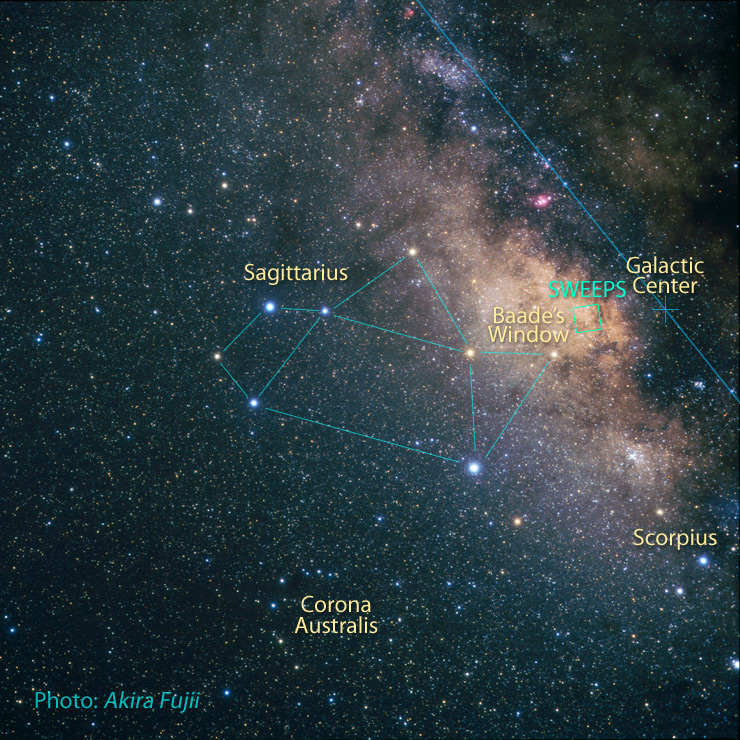

Sagittarius Area with Location of SWEEPS

Credit: NASA, ESA, Z. Levay (STScI) and A. Fujii